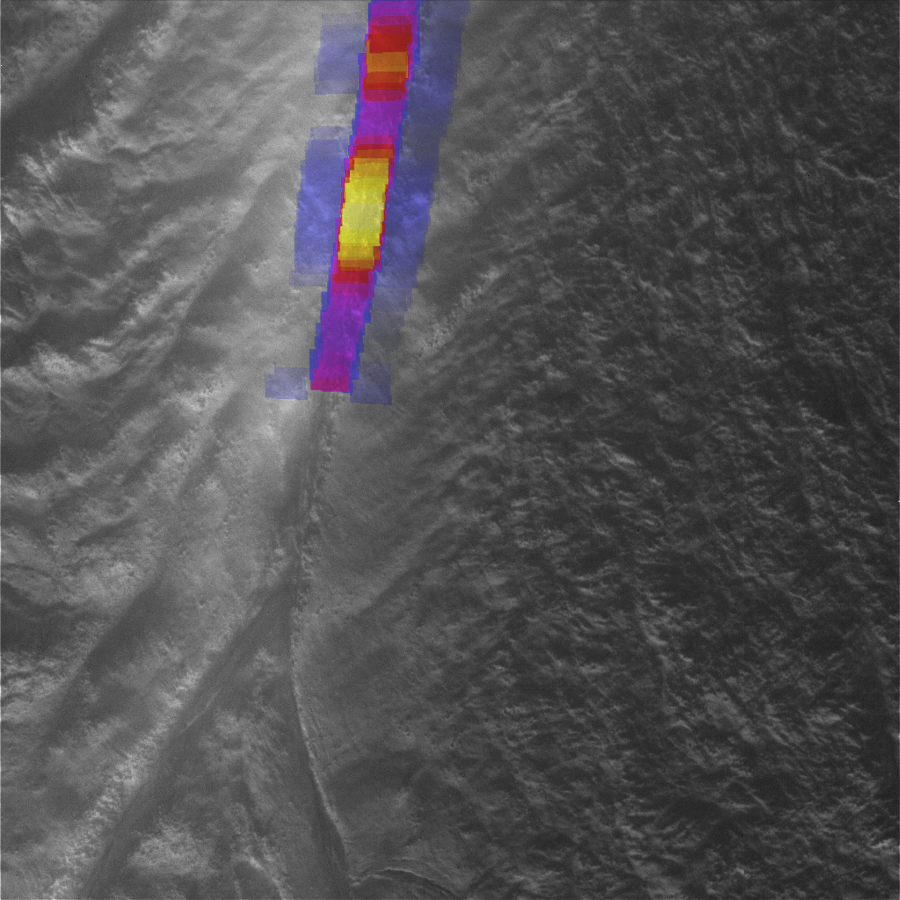

Hot and Narrow Tiger Stripe

Data from NASA’s Cassini spacecraft have enabled scientists to make the highest-resolution heat intensity maps yet for the hottest part of a “tiger stripe” fissure on Saturn’s moon Enceladus. The moon’s south polar region features several of these long fissures that spray water and icy particles, and the one in this image is called Damascus Sulcus.

The thermal infrared data, shown in color, come from Cassini’s composite infrared spectrometer (CIRS). The grayscale background image, which is illuminated by light reflected from Saturn rather than by direct sunlight, is from Cassini’s high-resolution imaging camera (ISS). The CIRS scan gives scientists confidence that the peak temperature along Damascus Sulcus, the most active tiger stripe, was about 190 Kelvin (minus 120 degrees Fahrenheit). This temperature is slightly higher than the previous maximum temperatures measured by CIRS at Damascus, which were around 170 Kelvin (minus 150 degrees Fahrenheit).

The intensity of heat radiation, measured by CIRS at wavelengths from 7 to 9 microns, is color-coded, with blue, purple, red, orange and yellow denoting progressively more intense radiation, due to higher temperatures and/or larger expanses of warm material. The image is centered near 80 degrees south latitude and 315 degrees west longitude, and covers a region about 16 kilometers (10 miles) wide. The smallest details seen in the CIRS overlay are about 800 meters (0.5 miles) in size.

The region of peak temperature is sharply bounded by the sides of the trench. Thanks to its high resolution, the CIRS map also shows for the first time that the regions on either side of the central trench are also radiating heat (shown as blue strips flanking the central multicolored strip in this image). CIRS measured temperatures of about 120 Kelvin (minus 240 degrees Fahrenheit) in the flanking regions about 400 to 1,200 meters (a quarter to three-quarters of a mile) away from the central trench.

These data were obtained on Aug. 13, 2010 as the south pole of Enceladus began to go into winter darkness.

The Cassini-Huygens mission is a cooperative project of NASA, the European Space Agency and the Italian Space Agency. The Jet Propulsion Laboratory, a division of the California Institute of Technology in Pasadena, manages the mission for NASA’s Science Mission Directorate, Washington, D.C. The Cassini orbiter and its two onboard cameras were designed, developed and assembled at JPL. The imaging operations center is based at the Space Science Institute in Boulder, Colo. The composite infrared spectrometer team is based at NASA’s Goddard Space Flight Center, Greenbelt, Md., where the instrument was built.

Credit: NASA/JPL/GSFC/SWRI/SSI